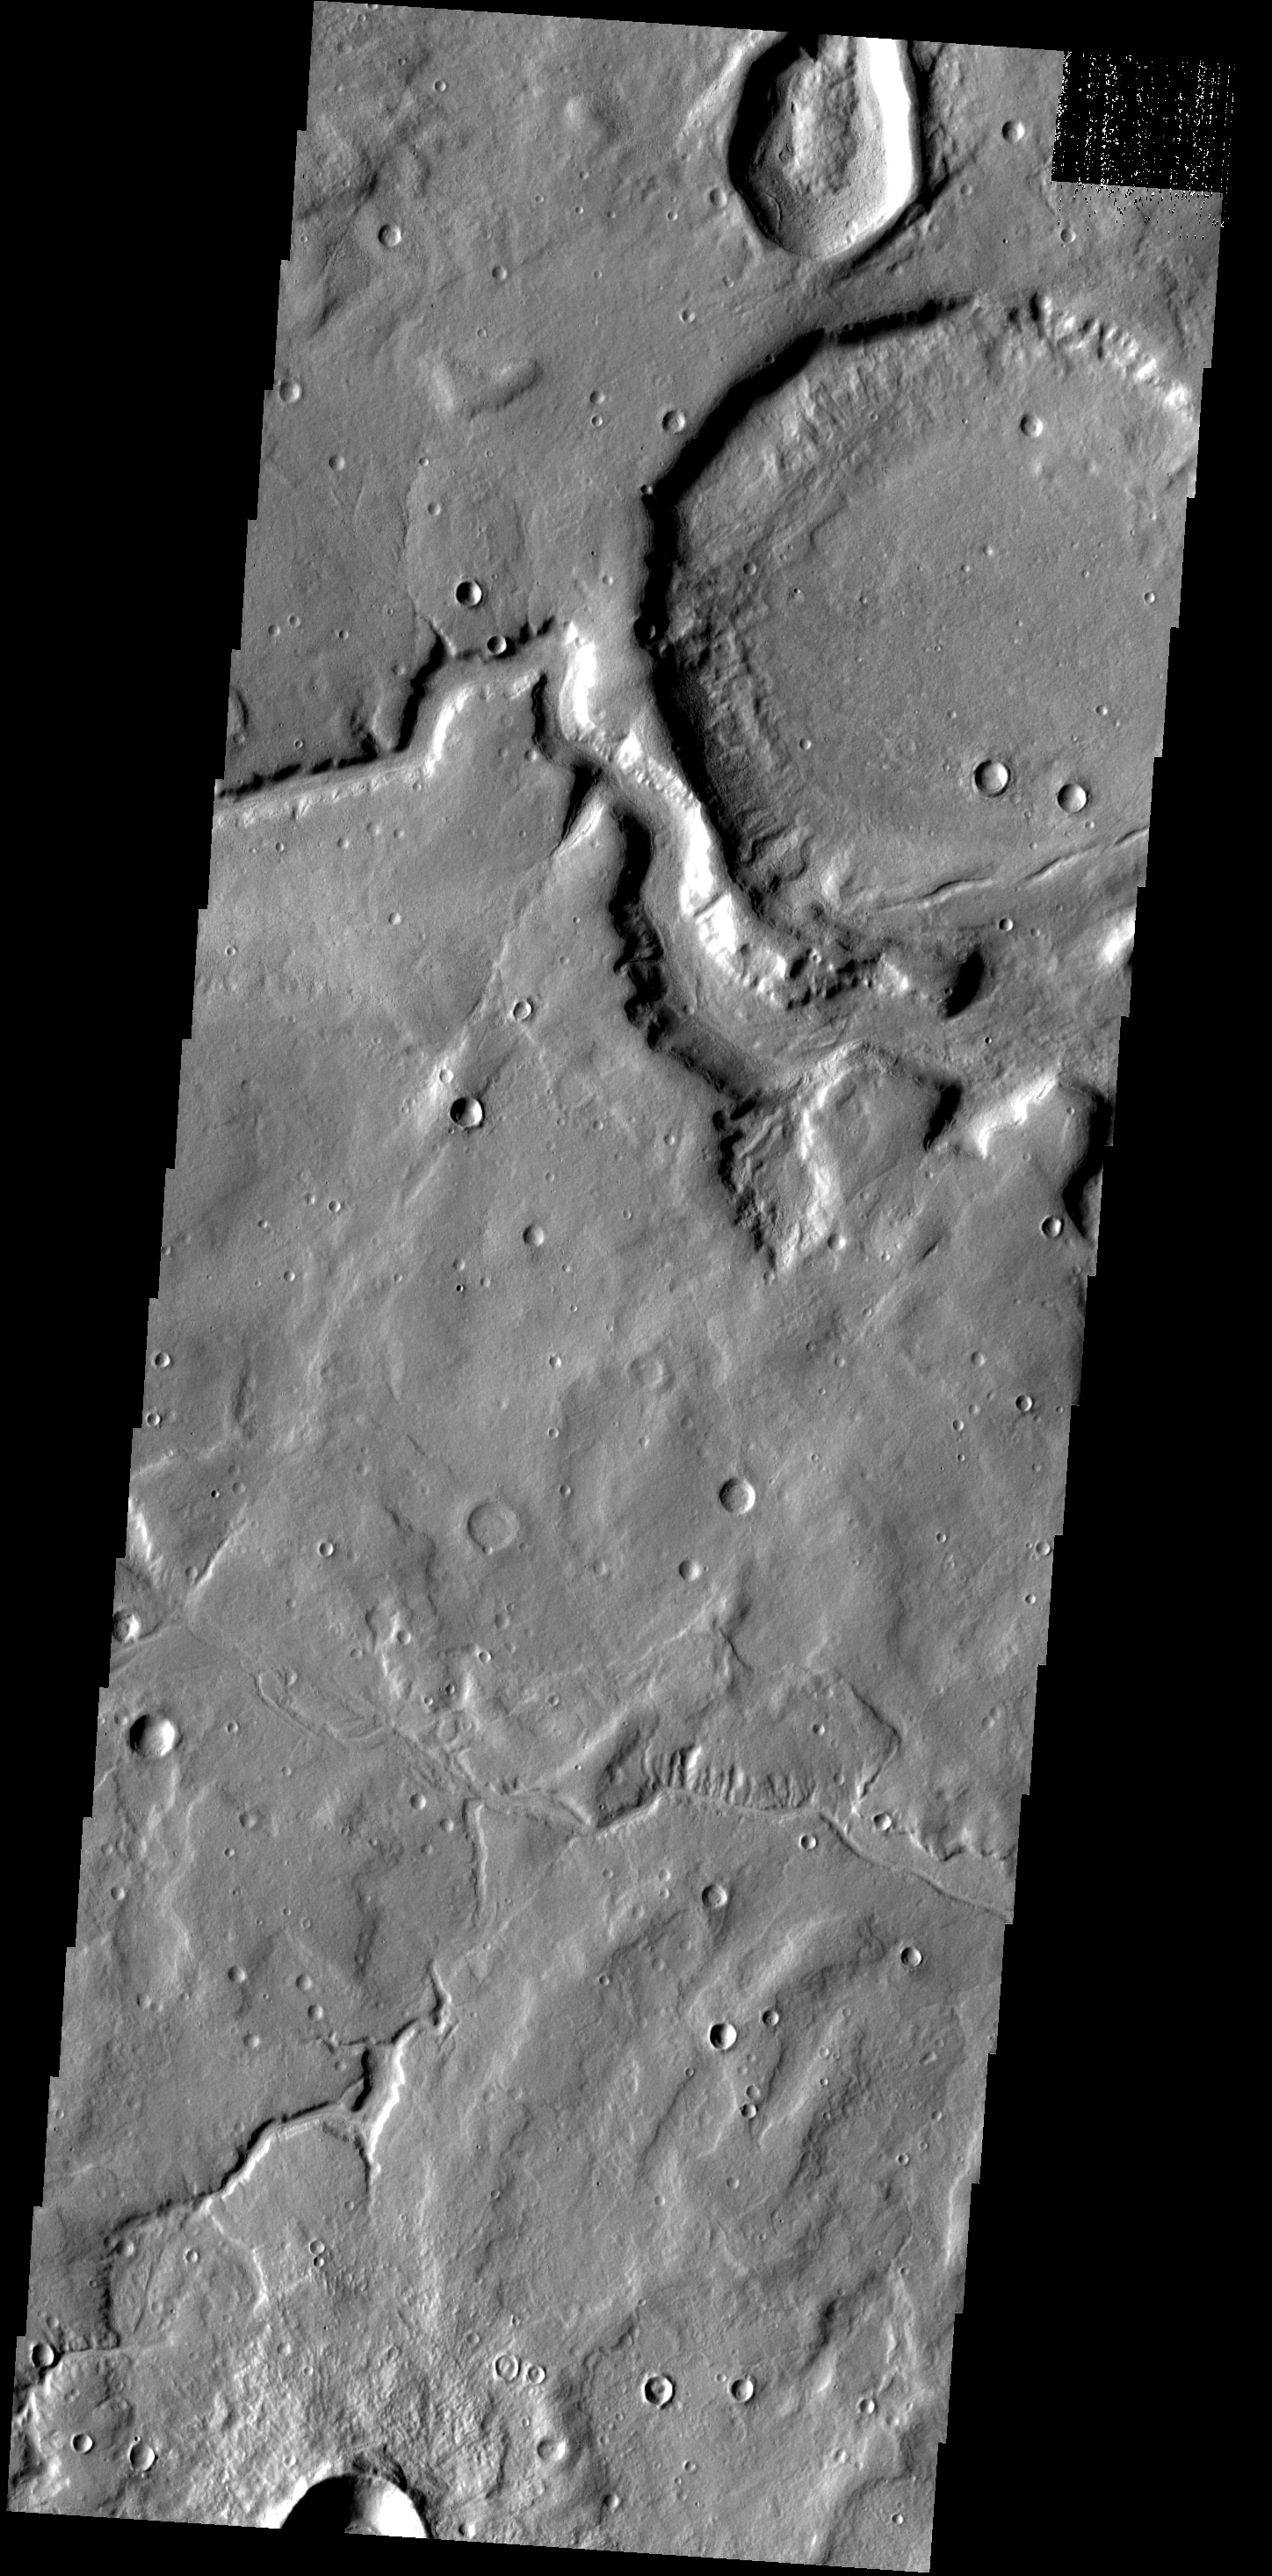

Channel & Crater

This unnamed crater near Timoshenko Crater has been breached by a channel.

Image information: VIS instrument. Latitude 43.6N, Longitude 296.4E. 19 meter/pixel resolution.

Please see the THEMIS Data Citation Note for details on crediting THEMIS images.

Note: this THEMIS visual image has not been radiometrically nor geometrically calibrated for this preliminary release. An empirical correction has been performed to remove instrumental effects. A linear shift has been applied in the cross-track and down-track direction to approximate spacecraft and planetary motion. Fully calibrated and geometrically projected images will be released through the Planetary Data System in accordance with Project policies at a later time.

NASA’s Jet Propulsion Laboratory manages the 2001 Mars Odyssey mission for NASA’s Office of Space Science, Washington, D.C. The Thermal Emission Imaging System (THEMIS) was developed by Arizona State University, Tempe, in collaboration with Raytheon Santa Barbara Remote Sensing. The THEMIS investigation is led by Dr. Philip Christensen at Arizona State University. Lockheed Martin Astronautics, Denver, is the prime contractor for the Odyssey project, and developed and built the orbiter. Mission operations are conducted jointly from Lockheed Martin and from JPL, a division of the California Institute of Technology in Pasadena.

Credit: NASA/JPL/ASU